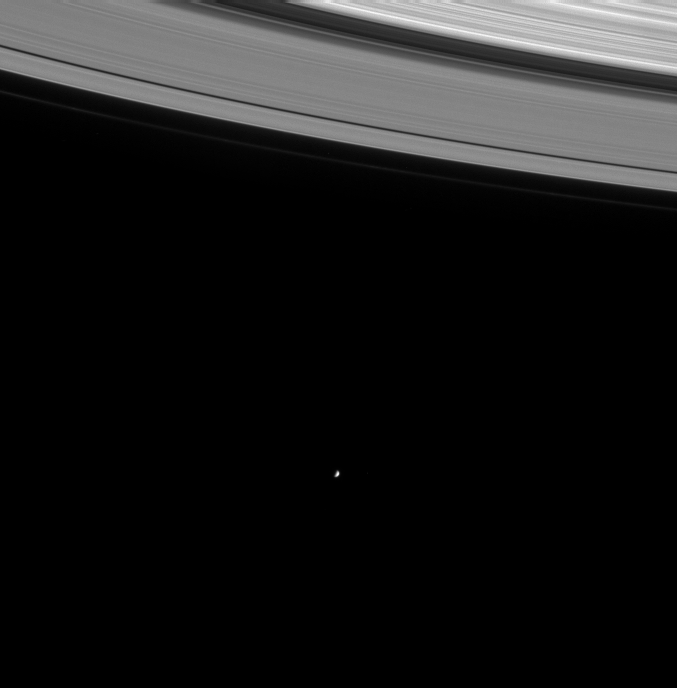

Gazing Upon Mimas

On its first orbit of the ringed planet, the Cassini spacecraft gazed into the distance to capture this image of the icy moon Mimas (398 kilometers or 247 miles wide). The faint F ring is visible as the outermost strand of the rings in this view.

The image was taken in visible light with the narrow angle camera on August 16, 2004, at a distance of 8.9 million kilometers (5.5 million miles) from Saturn. The image scale is 53 kilometers (33 miles) per pixel. Contrast was slightly enhanced to aid visibility.

The Cassini-Huygens mission is a cooperative project of NASA, the European Space Agency and the Italian Space Agency. The Jet Propulsion Laboratory, a division of the California Institute of Technology in Pasadena, manages the Cassini-Huygens mission for NASA’s Office of Space Science, Washington, D.C. The Cassini orbiter and its two onboard cameras, were designed, developed and assembled at JPL. The imaging team is based at the Space Science Institute, Boulder, Colo.

Credit: NASA/JPL/Space Science Institute